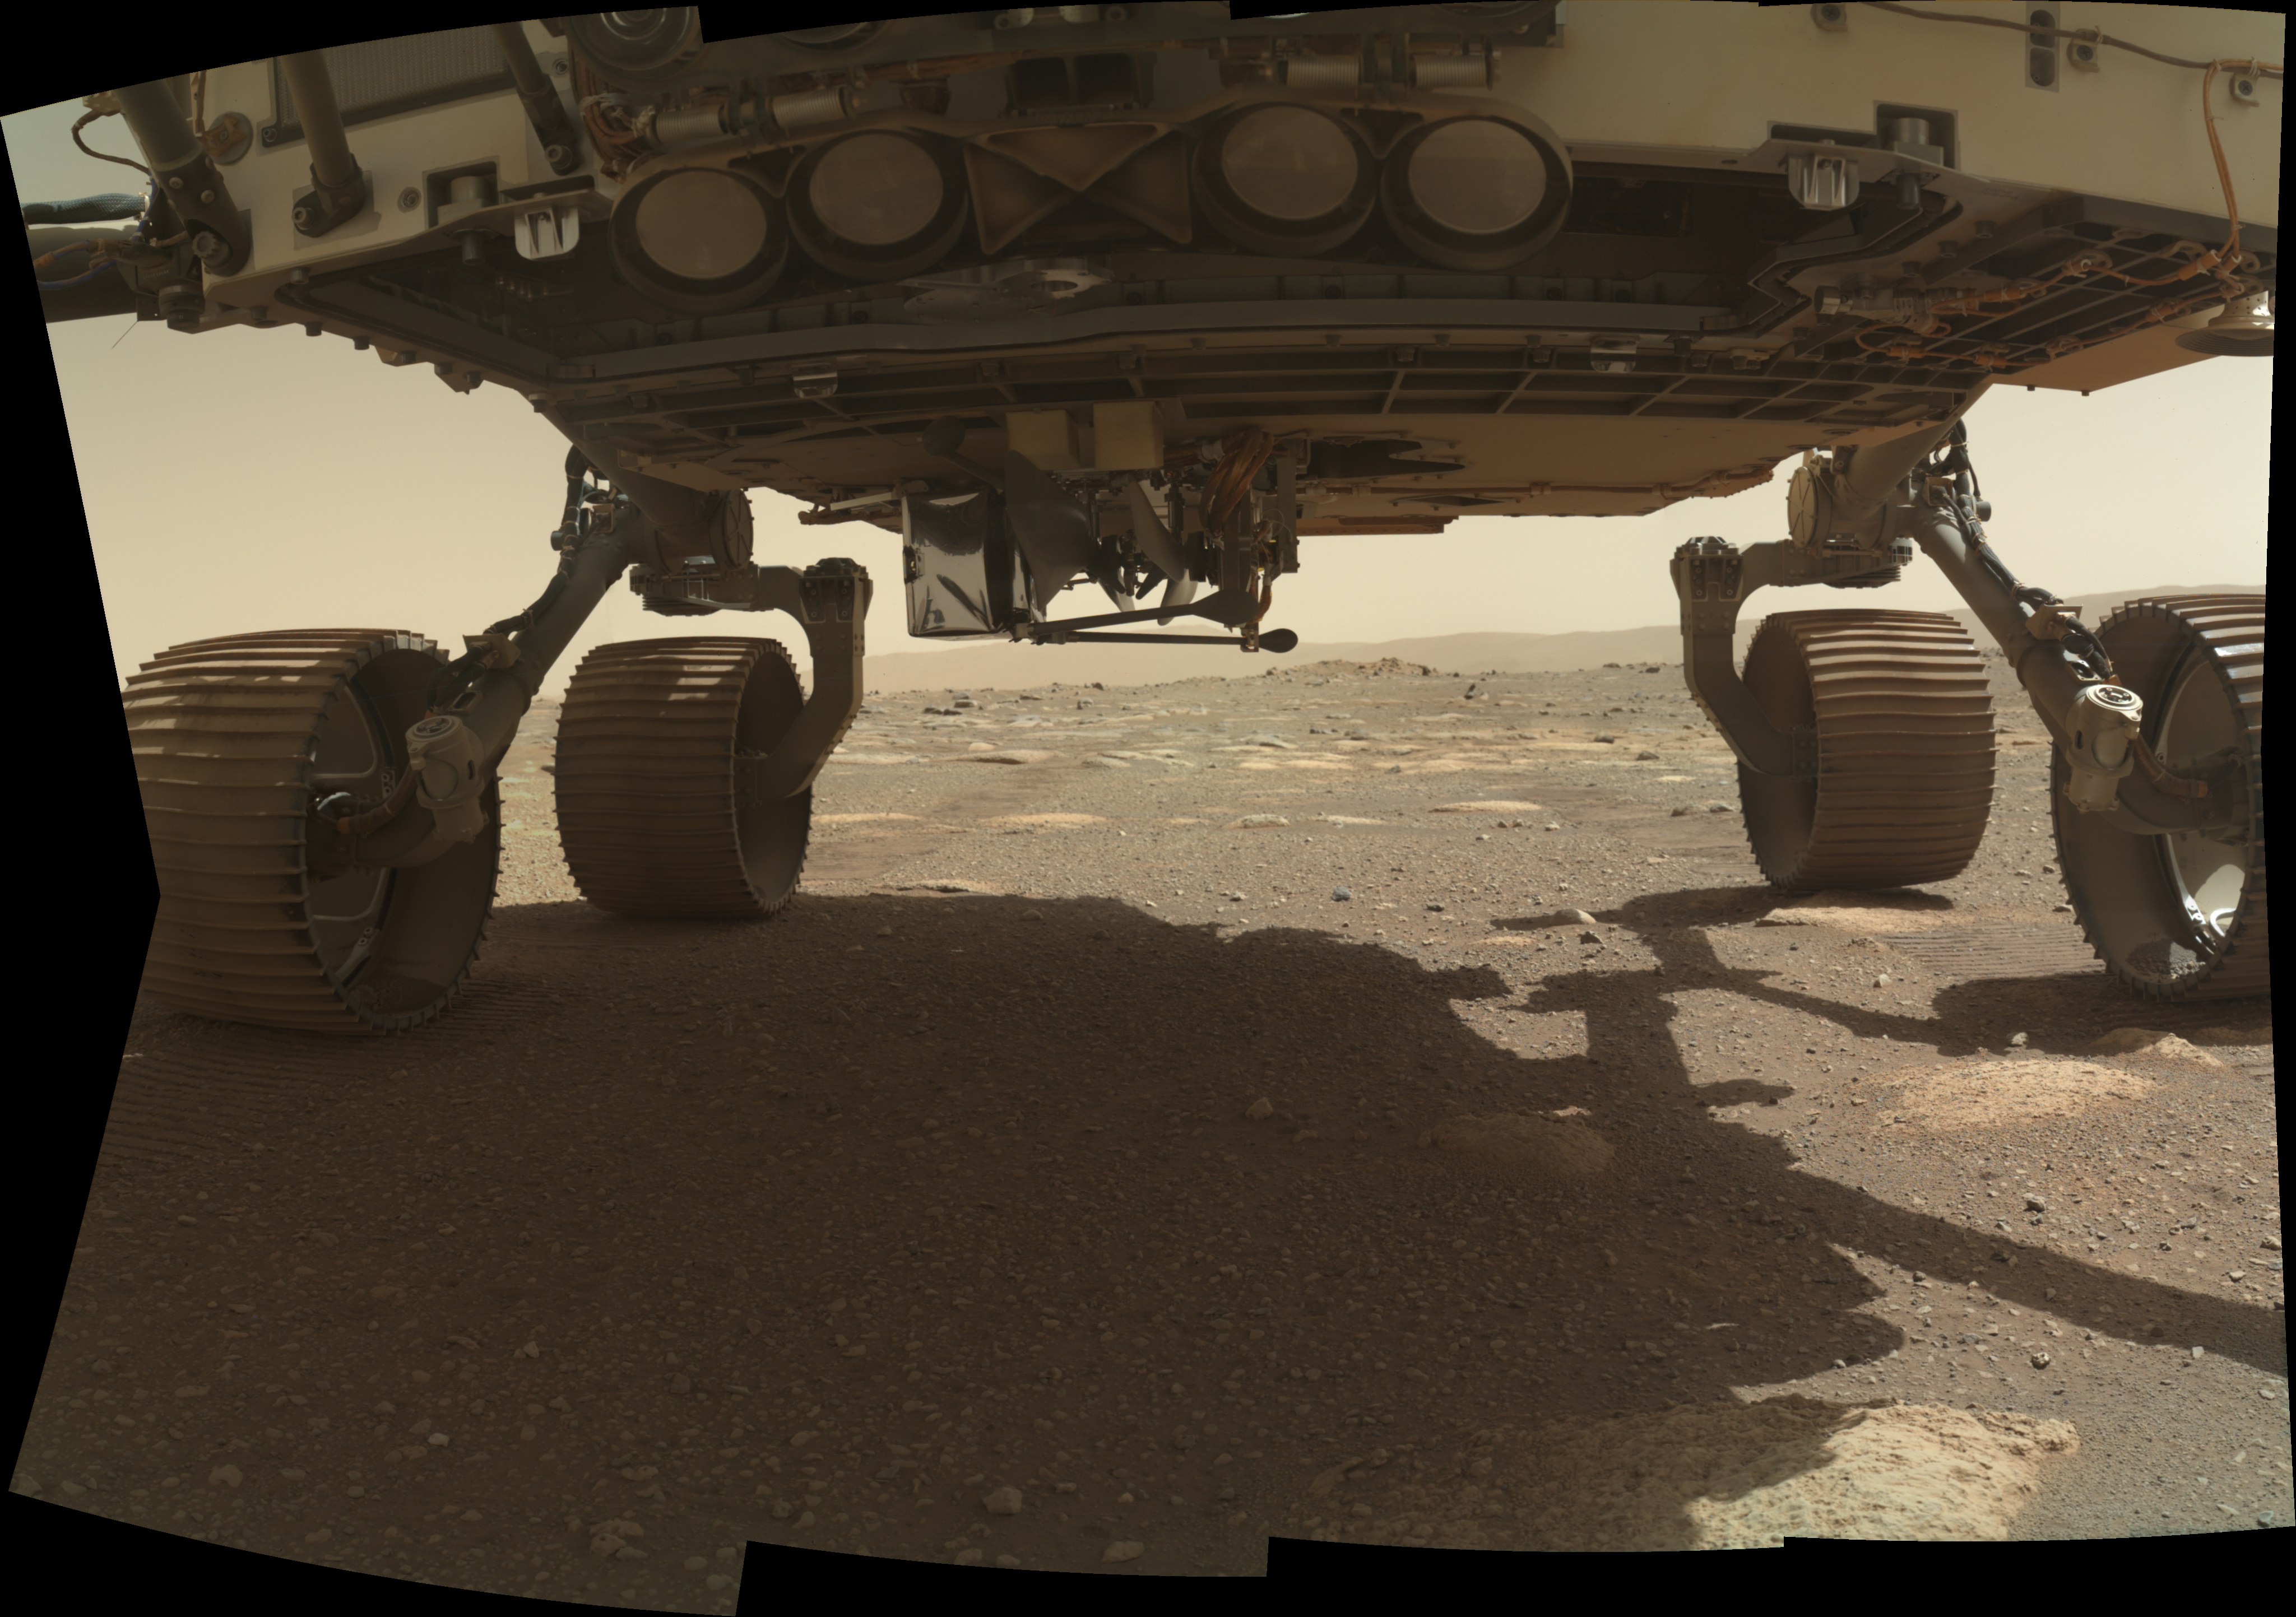

WATSON Spies Ingenuity on Perseverance Rover’s Belly

NASA’s Ingenuity Mars Helicopter can be seen on the belly of the Perseverance rover, ready to be dropped off at the helicopter’s deployment location. This image was taken on March 25, 2021, the 35th Martian day, or sol, of the mission, by the WATSON (Wide Angle Topographic Sensor for Operations and eNgineering) camera on the SHERLOC (Scanning Habitable Environments with Raman and Luminescence for Organics and Chemicals) instrument, located at the end of the rover’s long robotic arm.

NASA’s Jet Propulsion Laboratory built and manages operations of Perseverance and Ingenuity for the agency. Caltech in Pasadena, California, manages JPL for NASA. WATSON was built by Malin Space Science Systems (MSSS) in San Diego and is operated jointly by MSSS and JPL.

The Mars helicopter technology demonstration activity is supported by NASA’s Science Mission Directorate, the NASA Aeronautics Research Mission Directorate, and the NASA Space Technology Mission Directorate.

A key objective for Perseverance’s mission on Mars is astrobiology, including the search for signs of ancient microbial life. The rover will characterize the planet’s geology and past climate, pave the way for human exploration of the Red Planet, and be the first mission to collect and cache Martian rock and regolith (broken rock and dust).

Subsequent NASA missions, in cooperation with ESA (European Space Agency), would send spacecraft to Mars to collect these sealed samples from the surface and return them to Earth for in-depth analysis.

The Mars 2020 Perseverance mission is part of NASA’s Moon to Mars exploration approach, which includes Artemis missions to the Moon that will help prepare for human exploration of the Red Planet.

Credit: NASA/JPL-Caltech/MSSS